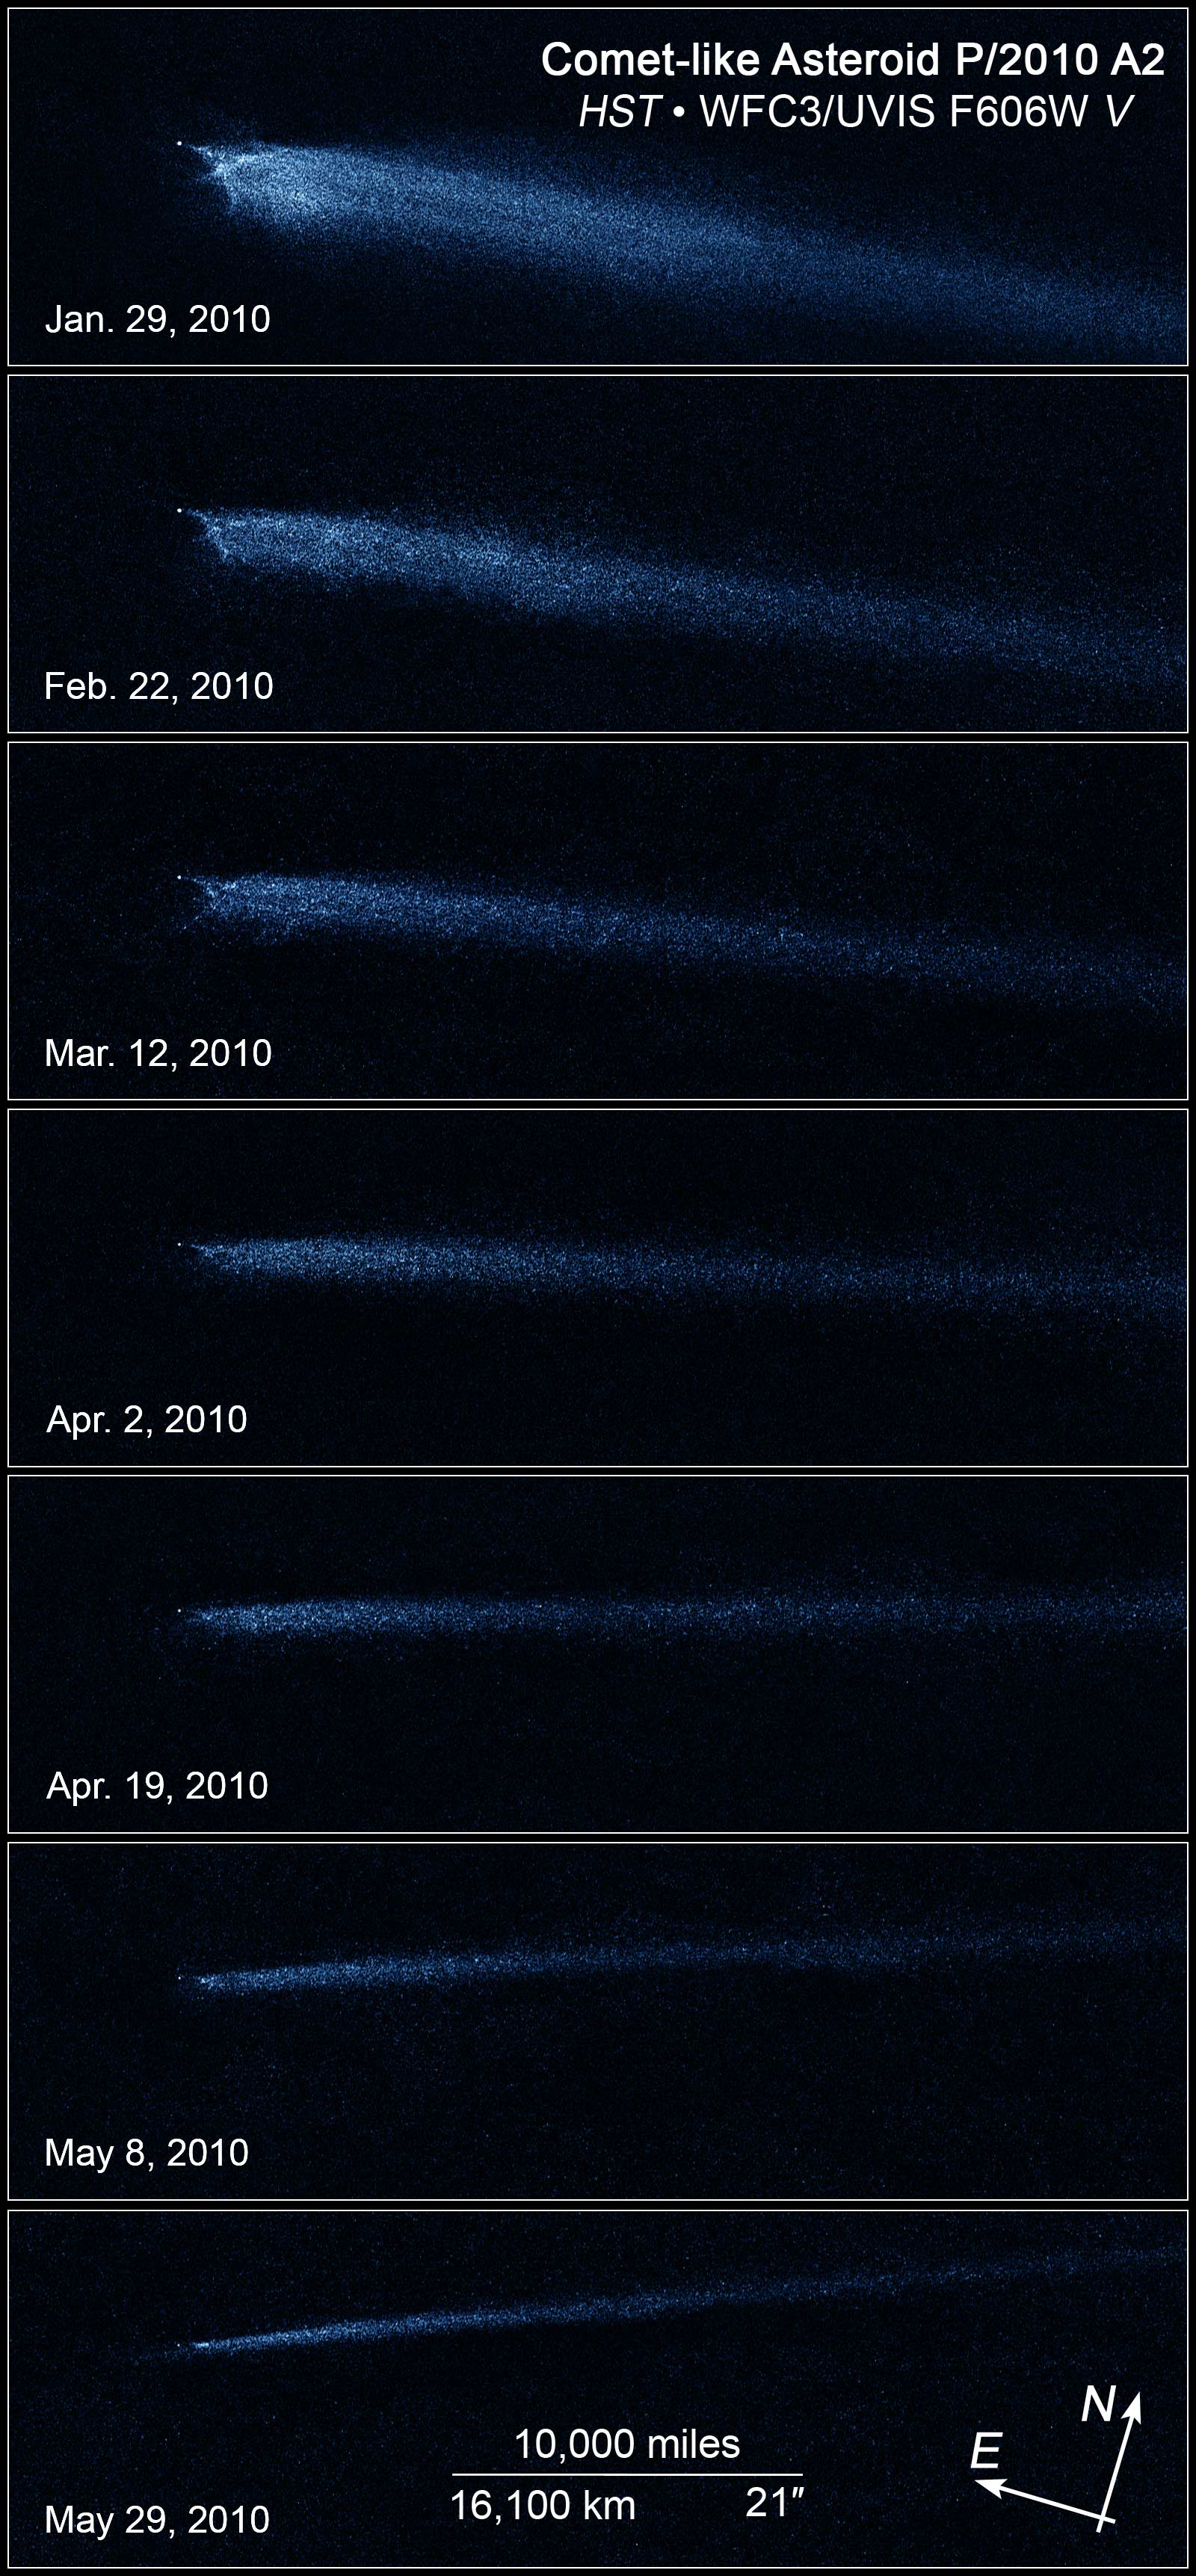

Hubble Images Reveal Aftermath of Asteroid Collision

These seven Hubble Space Telescope images, taken over a five-month period, show the odd-shaped debris from a collision between two asteroids.

The Hubble images, taken from January to May 2010 with Wide Field Camera 3, reveal a point-like object about 400 feet (120 meters) wide, with a long, flowing dust tail behind a never-before-seen X pattern. Particle sizes in the tail are estimated to vary from about 1/25th of an inch (a millimeter) to an inch (2.5 centimeters) in diameter. The tail contains enough dust to make a ball 65 feet (20 meters) wide, most of it blown out of the bigger body by the impact-caused explosion.

The asteroid debris, dubbed P/2010 A2, appears to be shrinking in each successive image because Earth's faster orbit is carrying the planet away from the object. Between January and May, Earth rotated more than 100 million miles away from the debris field. During the observations, the X pattern remained intact.

P/2010 A2 was found cruising around the asteroid belt, a reservoir of millions of rocky bodies between the orbits of Mars and Jupiter.

The images were taken in visible light and artificially colored blue.

Credit: Illustration: NASA, ESA, and Z. Levay (STScI); Science: NASA, ESA, and D. Jewitt (UCLA)